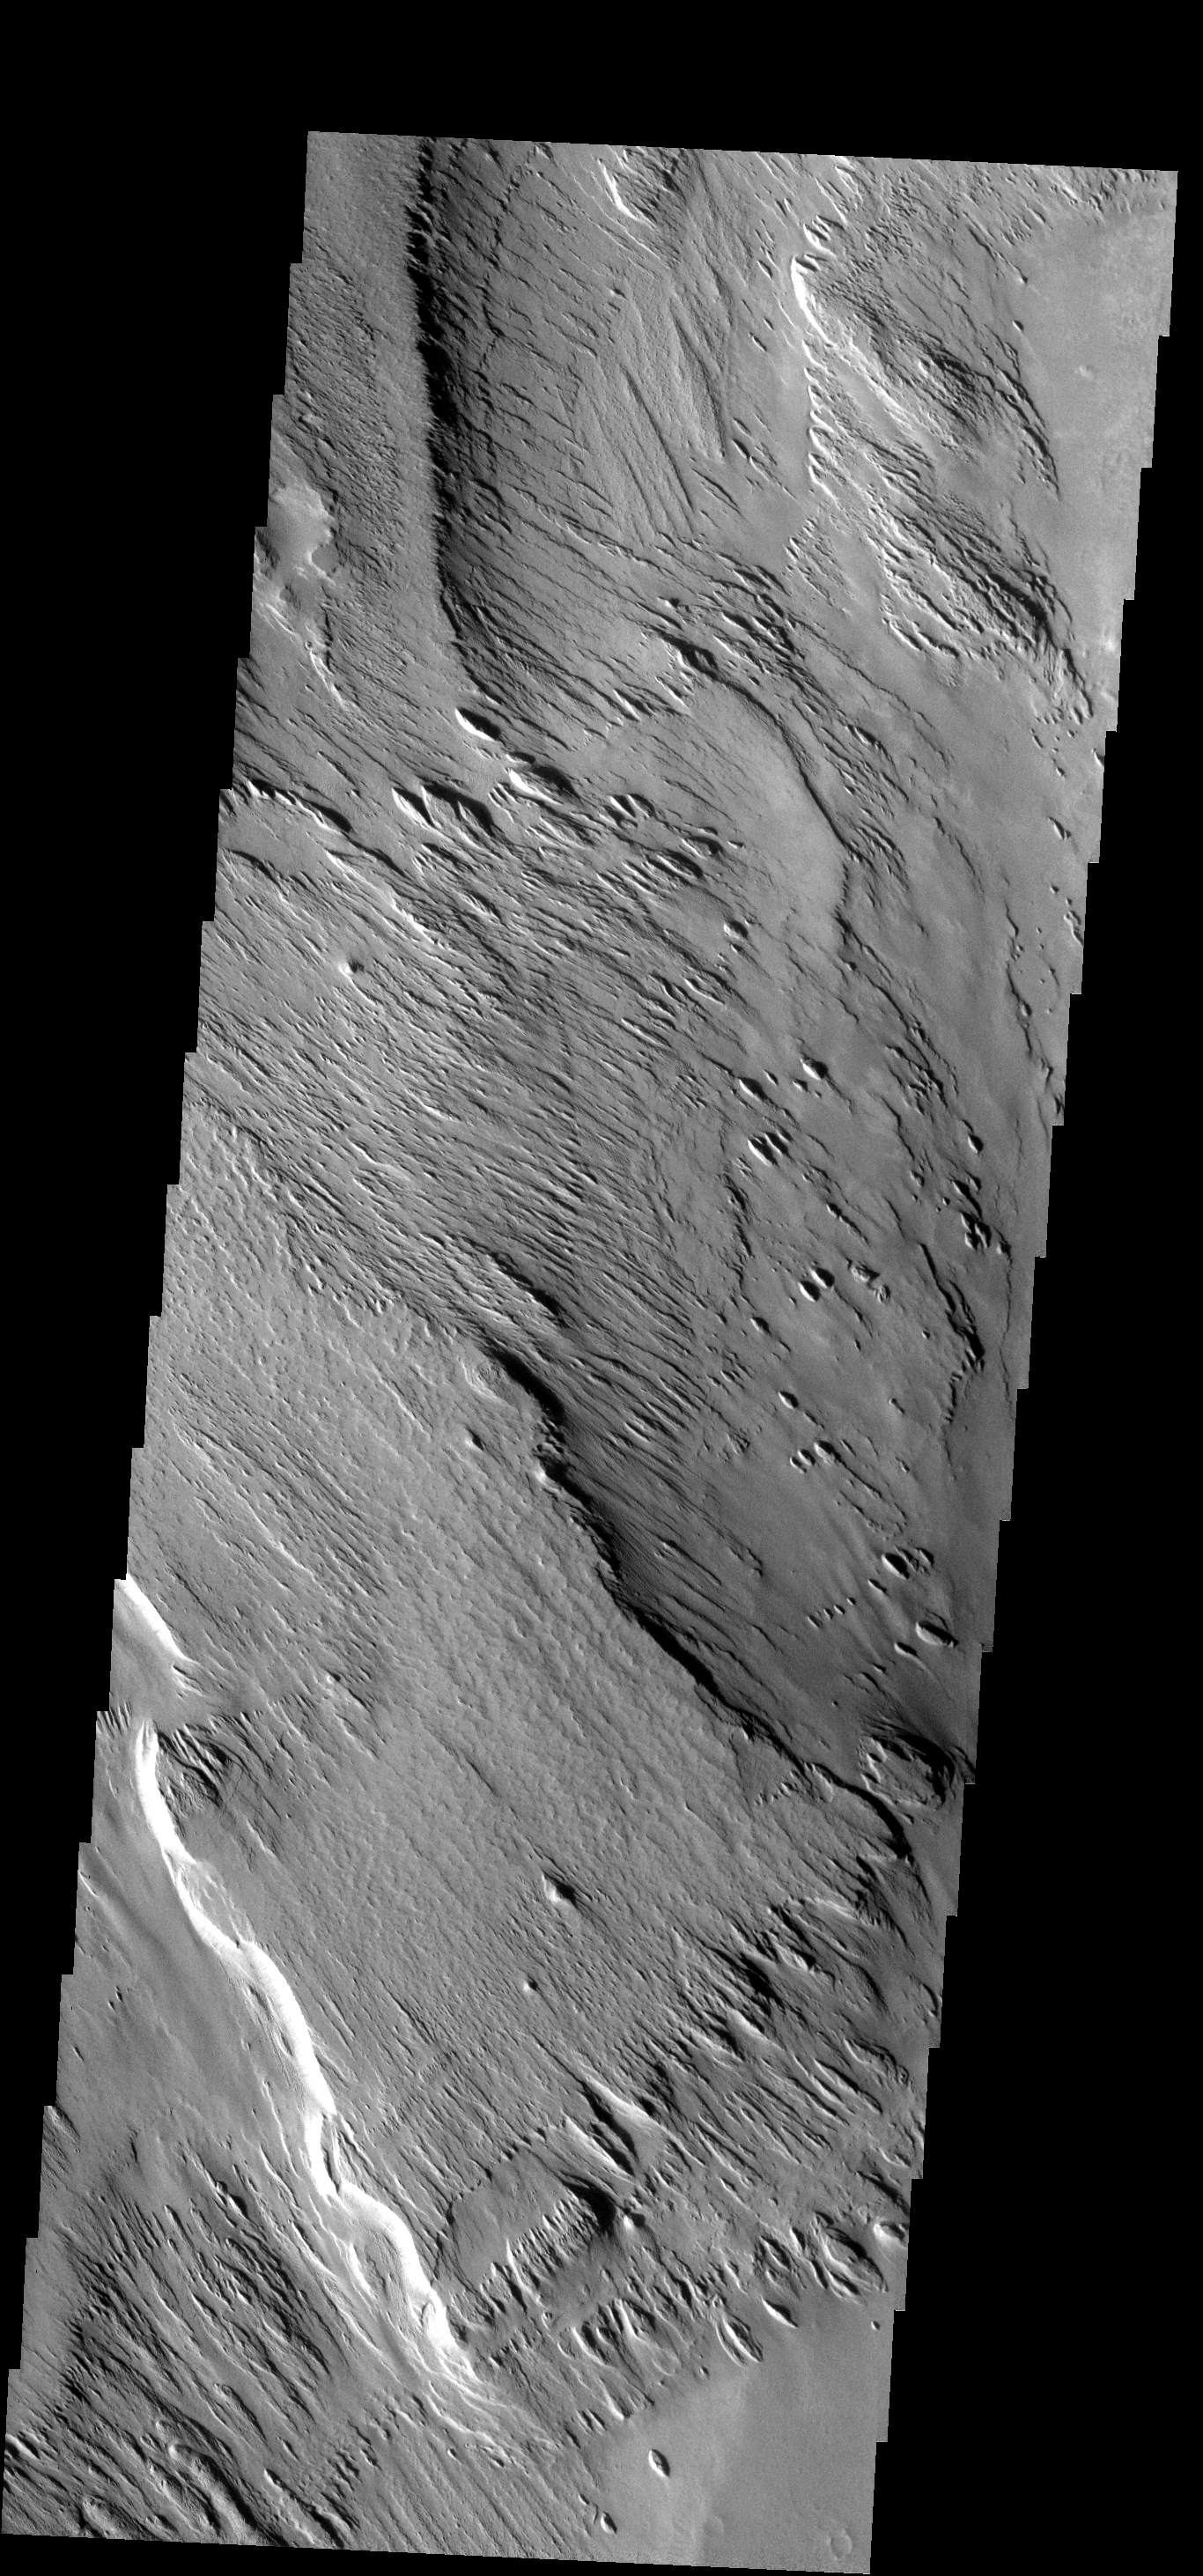

Memnonia Sulci

These yardangs are being formed by wind erosion of the Memnonia Sulci deposits.

Image information: VIS instrument. Latitude -7.4N, Longitude 187.9E. 17 meter/pixel resolution.

Note: this THEMIS visual image has not been radiometrically nor geometrically calibrated for this preliminary release. An empirical correction has been performed to remove instrumental effects. A linear shift has been applied in the cross-track and down-track direction to approximate spacecraft and planetary motion. Fully calibrated and geometrically projected images will be released through the Planetary Data System in accordance with Project policies at a later time.

NASA’s Jet Propulsion Laboratory manages the 2001 Mars Odyssey mission for NASA’s Office of Space Science, Washington, D.C. The Thermal Emission Imaging System (THEMIS) was developed by Arizona State University, Tempe, in collaboration with Raytheon Santa Barbara Remote Sensing. The THEMIS investigation is led by Dr. Philip Christensen at Arizona State University. Lockheed Martin Astronautics, Denver, is the prime contractor for the Odyssey project, and developed and built the orbiter. Mission operations are conducted jointly from Lockheed Martin and from JPL, a division of the California Institute of Technology in Pasadena.

Credit: NASA/JPL/ASU